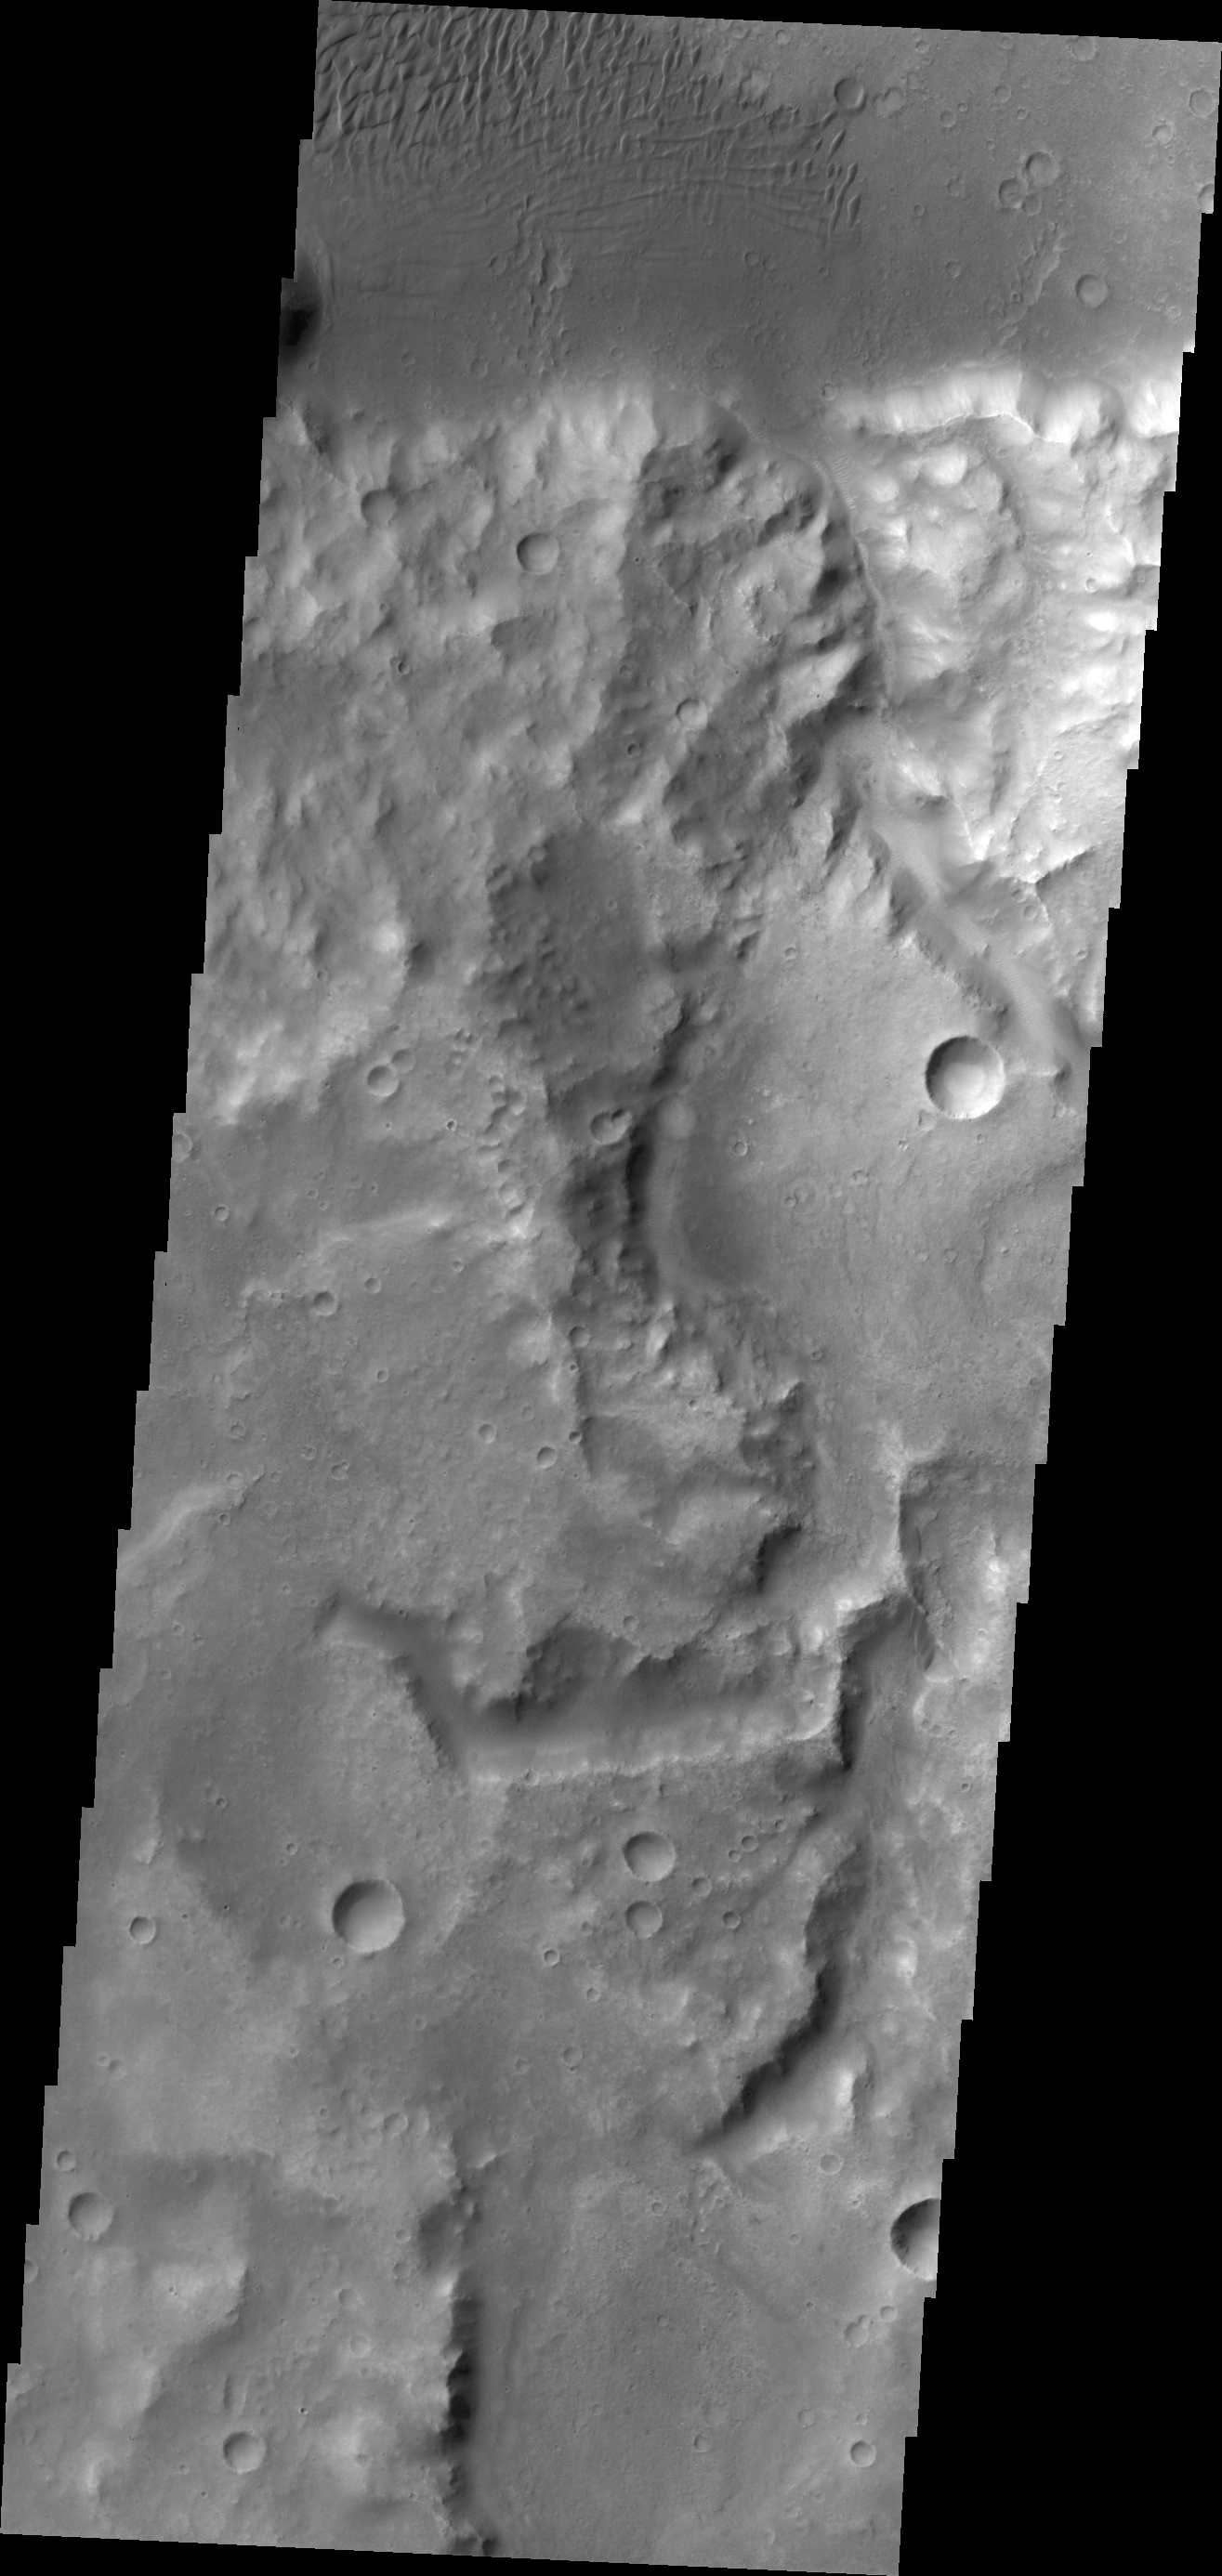

Terra Cimmeria Dunes

This VIS image of Terra Cimmeria shows channeling and dunes near Herschel Crater.

Credit: NASA/JPL/ASU